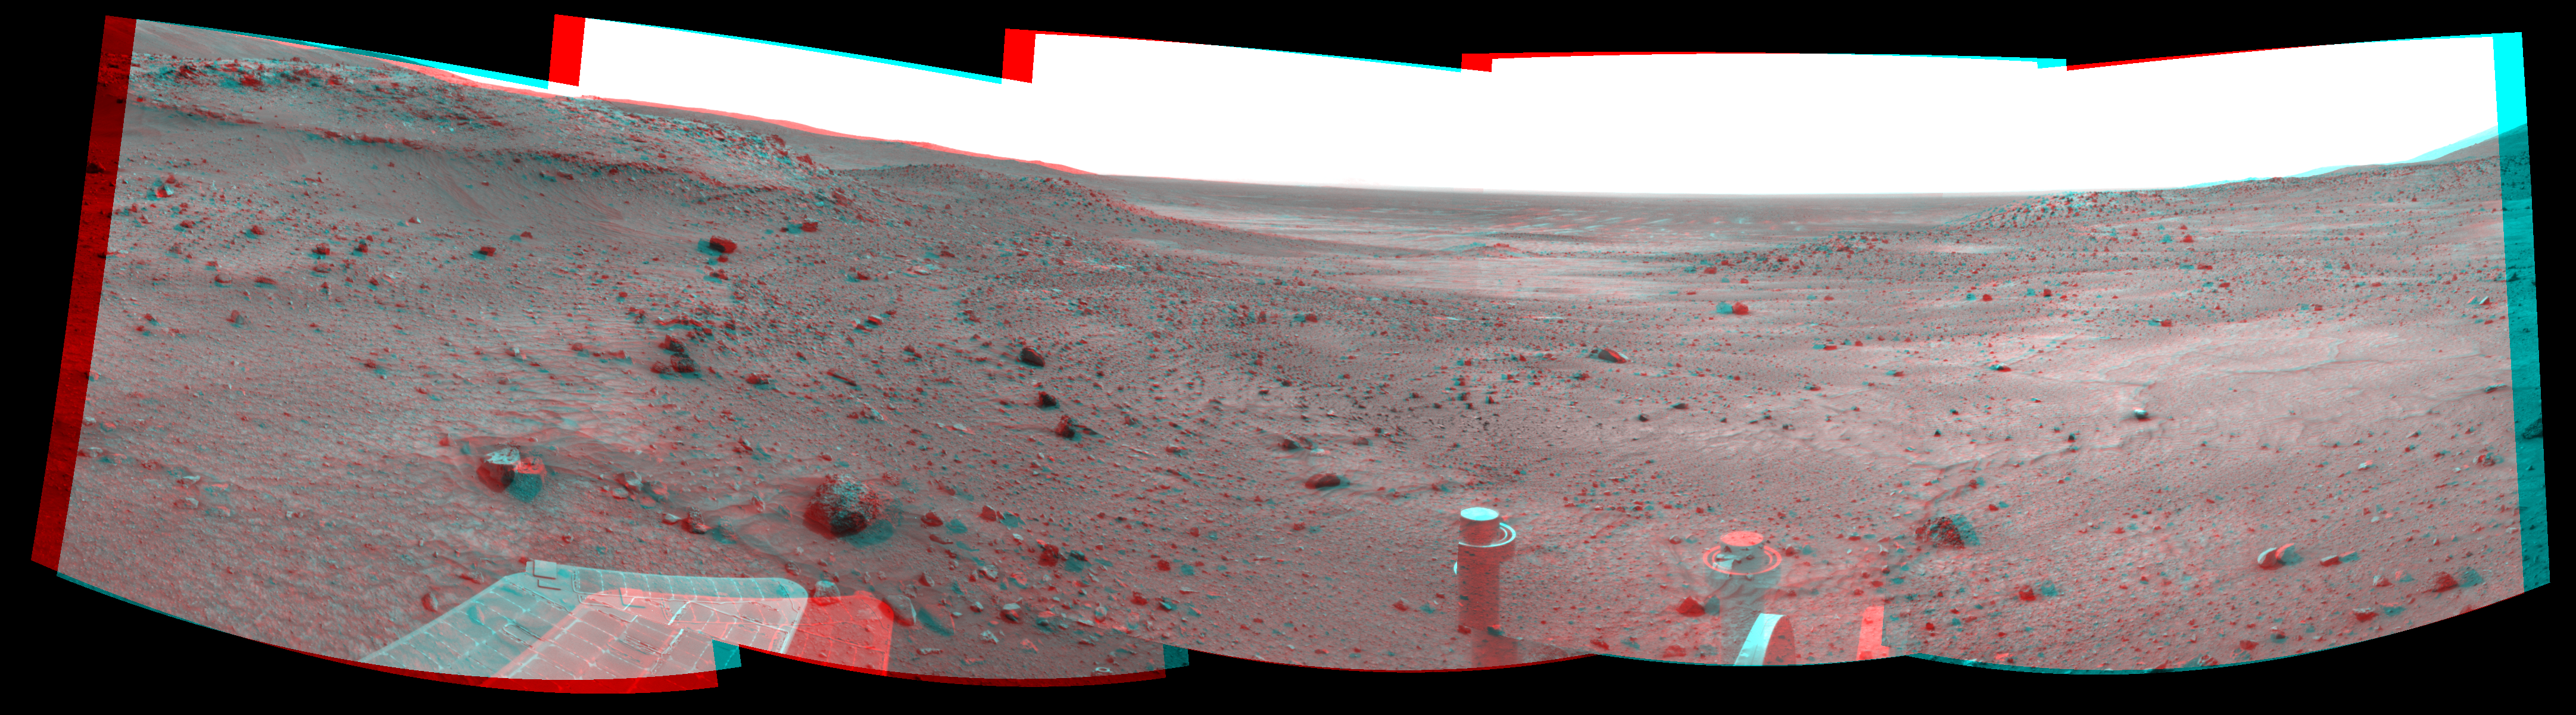

New Record Five-Wheel Drive, Spirit’s Sol 1856 (Stereo)

Left-eye view of a color stereo pair for PIA11962

Right-eye view of a color stereo pair for PIA11962

NASA’s Mars Exploration Rover Spirit used its navigation camera to take the images that have been combined into this stereo, 180-degree view of the rover’s surroundings during the 1,856th Martian day, or sol, of Spirit’s surface mission (March 23, 2009). The center of the view is toward the west-southwest.

This view combines images from the left-eye and right-eye sides of the navigation camera. It appears three-dimensional when viewed through red-blue glasses with the red lens on the left.

The rover had driven 25.82 meters (84.7 feet) west-northwestward earlier on Sol 1856. This is the longest drive on Mars so far by a rover using only five wheels. Spirit lost the use of its right-front wheel in March 2006. Before Sol 1856, the farthest Spirit had covered in a single sol’s five-wheel drive was 24.83 meters (81.5 feet), on Sol 1363 (Nov. 3, 2007).

The Sol 1856 drive made progress on a route planned for taking Spirit around the western side of the low plateau called “Home Plate.” A portion of the northwestern edge of Home Plate is prominent in the left quarter of this image, toward the south.

This view is presented as a cylindrical-perspective projection with geometric seam correction.

Credit: NASA/JPL-Caltech